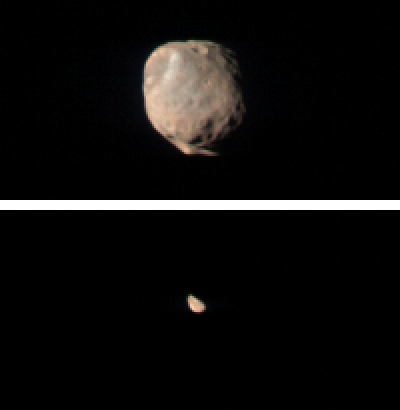

CRISM Views Phobos and Deimos

These two images taken by the Compact Reconnaissance Imaging Spectrometer for Mars (CRISM) show Mars’ two small moons, Phobos and Deimos, as seen from the Mars Reconnaissance Orbiter’s low orbit around Mars. Both images were taken while the spacecraft was over Mars’ night side, with the spacecraft turned off its normal nadir-viewing geometry to glimpse the moons. The image of Phobos, shown at the top, was taken at 0119 UTC on October 23 (9:19 p.m. EDT on Oct. 22), and shows features as small as 400 meters (1,320 feet) across. The image of Deimos, shown at the bottom, was taken at 2016 UTC (12:16 p.m. EDT) on June 7, 2007, and shows features as small as 1.3 kilometers (0.8 miles) across. Both CRISM images were taken in 544 colors covering 0.36-3.92 micrometers, and are displayed at twice the size in the original data for viewing purposes.

Phobos and Deimos are about 21 and 12 kilometers (13.0 and 7.5 miles) in diameter and orbit Mars with periods of 7 hours, 39.2 minutes and 1 day, 6 hours, 17.9 minutes respectively. Because Phobos orbits Mars in a shorter time than Mars’ 24 hour, 37.4-minute rotational period, to an observer on Mars’ surface it would appear to rise in the west and set in the east. From Mars’ surface, Phobos appears about one-third the diameter of the Moon from Earth, whereas Deimos appears as a bright star. The moons were discovered in 1877 by the astronomer Asaph Hall, and as satellites of a planet named for the Roman god of war, they were named for Greek mythological figures that personify fear and terror.

The first spacecraft measurements of Phobos and Deimos, from the Mariner 9 and Viking Orbiter spacecraft, showed that both moons have dark surfaces reflecting only 5 to 7% of the sunlight that falls on them. The first reconstruction of the moons’ spectrum of reflected sunlight was a difficult compilation from three different instruments, and appeared to show a flat, grayish spectrum resembling carbonaceous chondrite meteorites. Carbonaceous chondrites are primitive carbon-containing materials thought to originate in the outer part of the asteroid belt. This led to a commonly held view among planetary scientists that Mars’ moons are primitive asteroids captured into Martian orbit early in the planet’s history. More recent measurements have shown that the moons are in fact relatively red in their color, and resemble even more primitive D-type asteroids in the outer solar system. Those ultra-primitive bodies are also thought to contain carbon as well as water ice, but to have experienced even less geochemical processing than many carbonaceous chondrites.

The version of the CRISM images shown here were constructed by displaying 0.90, 0.70, and 0.50 micrometer wavelengths in the red, green, and blue image planes. This is a broader range of colors than is visible to the human eye, but it accentuates color differences. Both moons are shown with colors scaled in the same way. Deimos is red-colored like most of Phobos. However, Phobos’ surface contains a second material, grayer-colored ejecta from a 9-kilometer (5.6-mile) diameter crater. This crater, called Stickney, is located at the upper left limb of Phobos and the grayer-colored ejecta extends toward the lower right.

These CRISM measurements are the first spectral measurements to resolve the disk of Deimos, and the first of this part of Phobos to cover the full wavelength range needed to assess the presence of iron-, water-, and carbon-containing minerals.

CRISM is one of six science instruments on NASA’s Mars Reconnaissance Orbiter. Led by The Johns Hopkins University Applied Physics Laboratory, Laurel, Md., the CRISM team includes expertise from universities, government agencies and small businesses in the United States and abroad. NASA’s Jet Propulsion Laboratory, a division of the California Institute of Technology in Pasadena, manages the Mars Reconnaissance Orbiter and the Mars Science Laboratory for NASA’s Science Mission Directorate, Washington. Lockheed Martin Space Systems, Denver, built the orbiter.

Credit: NASA/JPL/JHUAPL